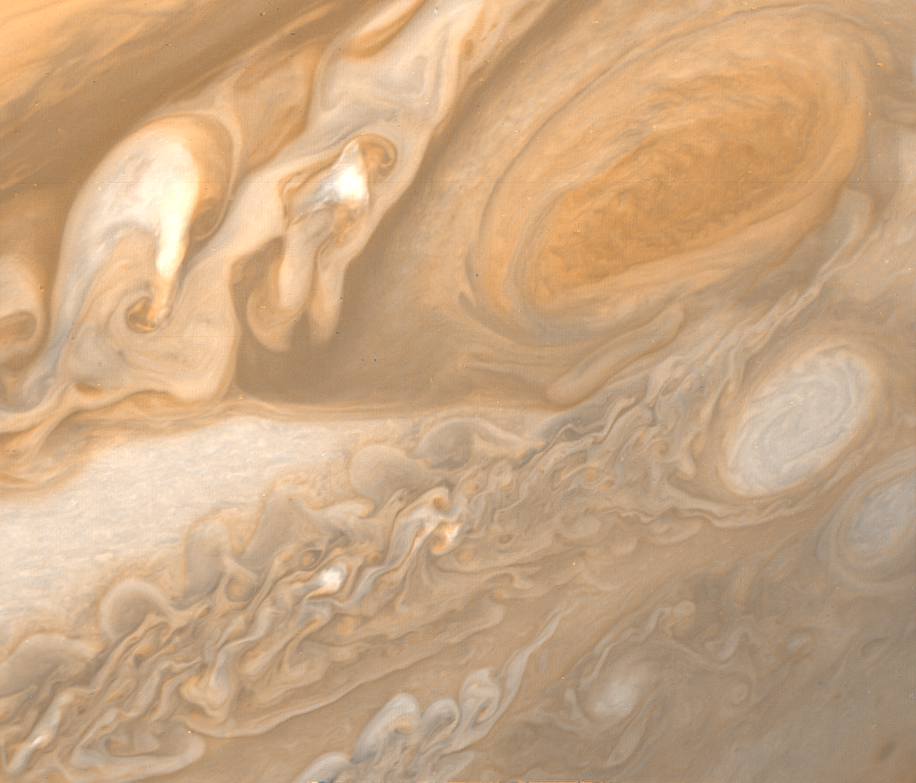

Jupiter Great Red Spot and White Ovals

This photo of Jupiter was taken by Voyager 1 on March 1, 1979. The spacecraft was 3 million miles (5 million kilometers) from Jupiter at the time. The photo shows Jupiter’s Great Red Spot (upper right) and the turbulent region immediately to the west. At the middle right of the frame is one of several white ovals seen on Jupiter from Earth. The structure in every feature here is far better than has ever been seen from any telescopic observations. The Red Spot and the white oval both reveal intricate and involved structure. The smallest details that can be seen in this photo are about 55 miles (95 kilometers) across. JPL manages and controls the Voyager project for NASA’s Office of Space Science.

Credit: NASA/JPL